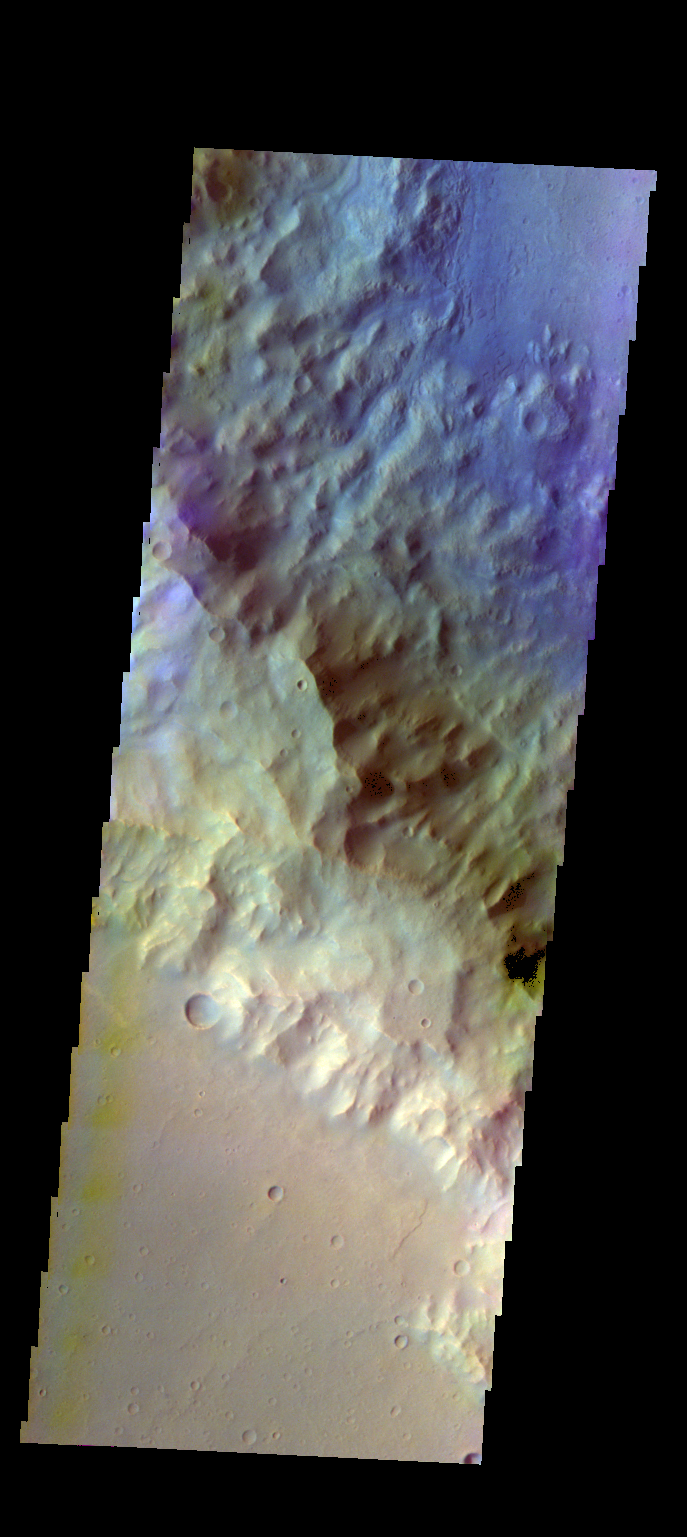

Knobel Crater – False Color

The THEMIS VIS camera contains 5 filters. The data from different filters can be combined in multiple ways to create a false color image. These false color images may reveal subtle variations of the surface not easily identified in a single band image. Today’s false color image shows part of the southwestern rim of Knobel Crater. Knobel Crater is located in Terra Cimmeria.

Credit: NASA/JPL-Caltech/ASU